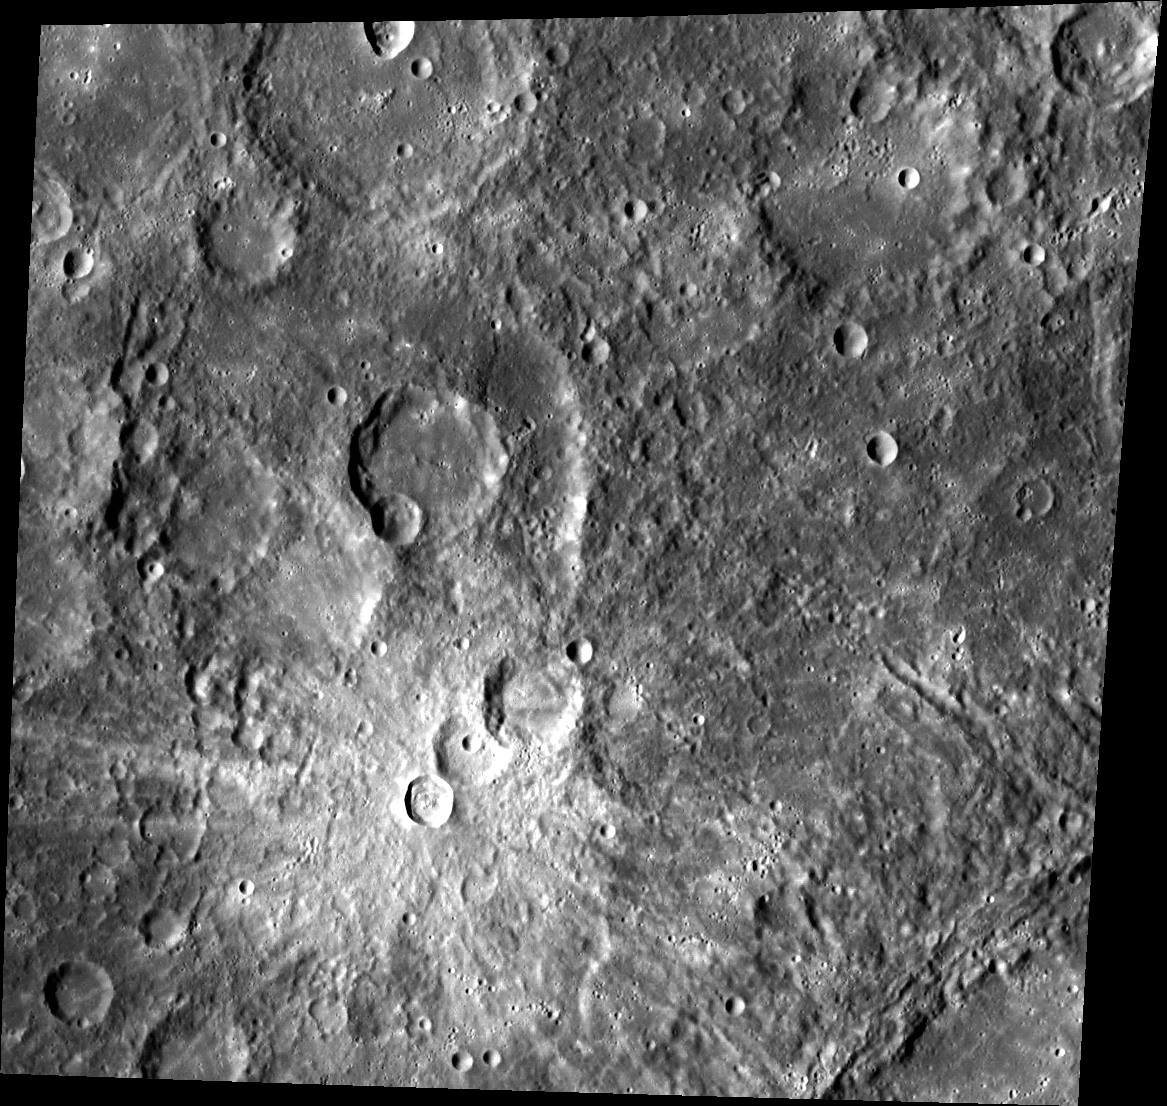

Snowmen on Mercury?

This image displays several heavily weathered craters. The chain of three superposed craters that roughly form the shape of a snowman in the center bottom of the scene are covered by ejecta material that appears bright relative to the surrounding terrain.

This image was acquired as part of MDIS’s high-resolution stereo imaging campaign. Images from the stereo imaging campaign are used in combination with the surface morphology base map or the albedo base map to create high-resolution stereo views of Mercury’s surface, with an average resolution of 200 meters/pixel. Viewing the surface under the same Sun illumination conditions but from two or more viewing angles enables information about the small-scale topography of Mercury’s surface to be obtained.

This image was acquired as a high-resolution targeted observation. Targeted observations are images of a small area on Mercury’s surface at resolutions much higher than the 200-meter/pixel morphology base map. It is not possible to cover all of Mercury’s surface at this high resolution, but typically several areas of high scientific interest are imaged in this mode each week.

Date acquired: February 03, 2012
Image Mission Elapsed Time (MET): 236745674
Image ID: 1347114
Instrument: Wide Angle Camera (WAC) of the Mercury Dual Imaging System (MDIS)
WAC filter: 7 (748 nanometers)
Center Latitude: 0.86°
Center Longitude: 96.79° E
Resolution: 289 meters/pixel
Scale: This image is 310 km (193 miles) across.
Incidence Angle: 58.7°
Emission Angle: 18.7°
Phase Angle: 43.2°

The MESSENGER spacecraft is the first ever to orbit the planet Mercury, and the spacecraft’s seven scientific instruments and radio science investigation are unraveling the history and evolution of the Solar System’s innermost planet. Visit the Why Mercury? section of this website to learn more about the key science questions that the MESSENGER mission is addressing. During the one-year primary mission, MDIS acquired 88,746 images and extensive other data sets. MESSENGER is now in a year-long extended mission, during which plans call for the acquisition of more than 80,000 additional images to support MESSENGER’s science goals.

These images are from MESSENGER, a NASA Discovery mission to conduct the first orbital study of the innermost planet, Mercury. For information regarding the use of images, see the MESSENGER image use policy.

Credit: NASA/Johns Hopkins University Applied Physics Laboratory/Carnegie Institution of Washington